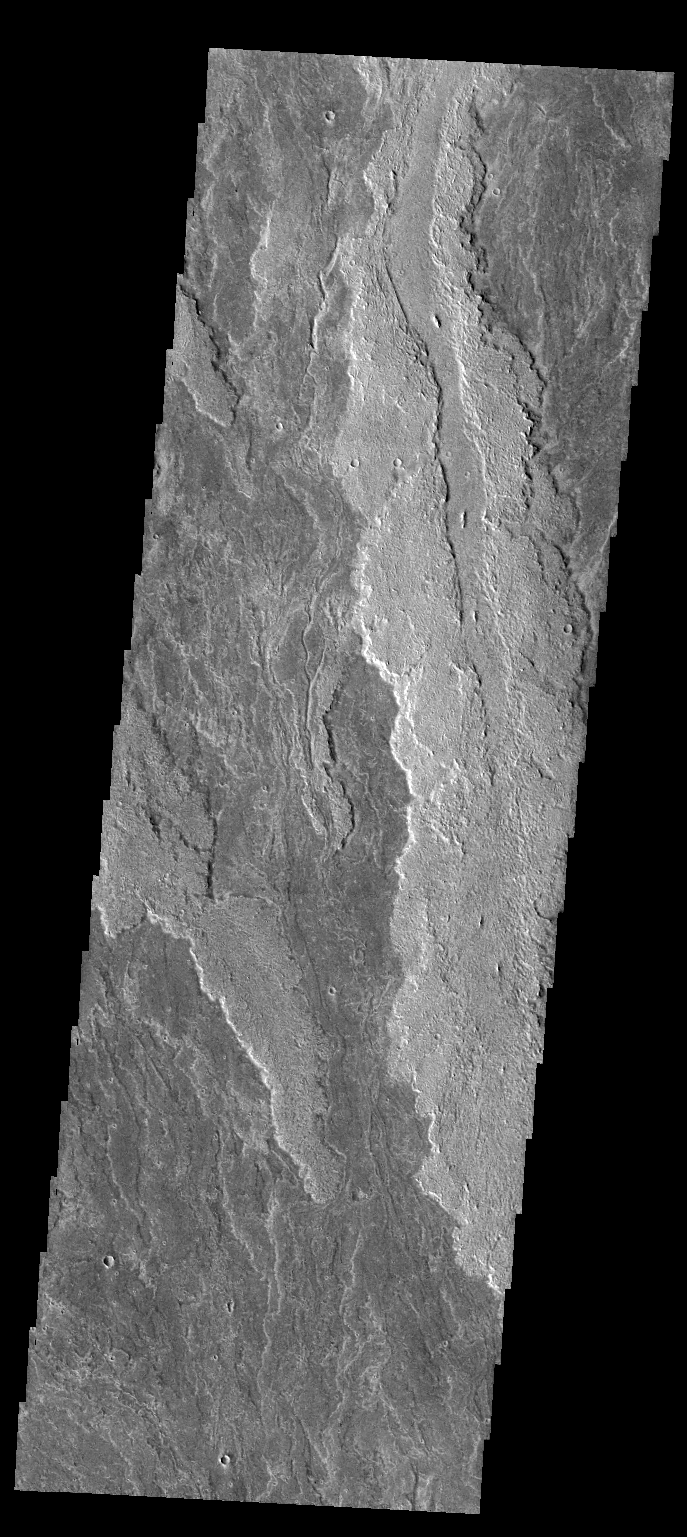

Daedalia Planum

The volcanic flows in this VIS image are part of Daedalia Planum, an extensive flow field originating from Arsia Mons.

Credit: NASA/JPL-Caltech/ASU